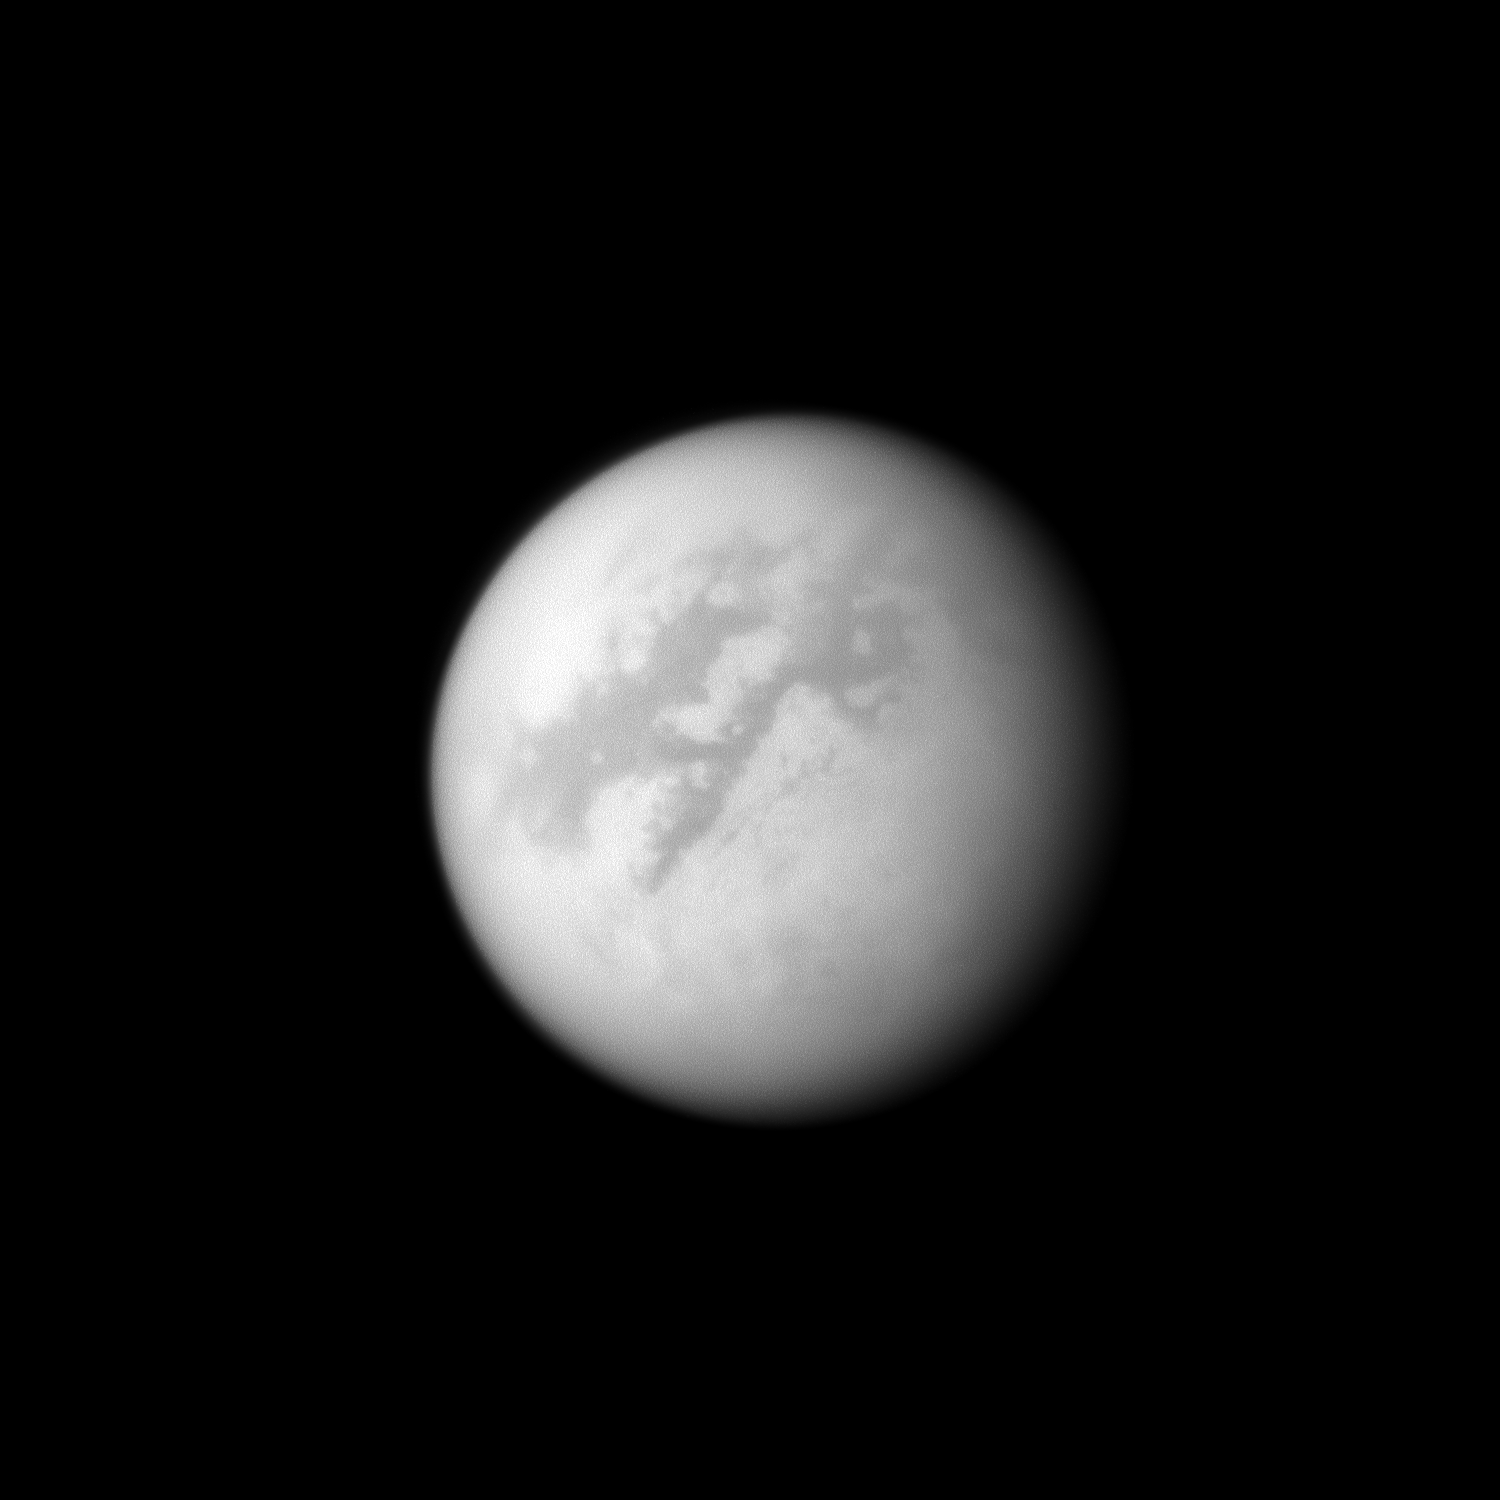

Enchanted Titan

The Cassini spacecraft looks toward Fensal and Aztlan, two dark areas near the equator of Titan.

Like other albedo features on Titan, these areas are named after enchanted places or paradises from legends and myths from the world’s cultures. Fensal, the name of the area on the left, is a magnificent mansion in Norse mythology. Aztlan, the name of the dark area on the right of the image, is an Aztec mythical land.

Lit terrain seen here is mostly on the leading hemisphere of Titan (5150 kilometers, or 3200 miles across). North on Titan is up and rotated 38 degrees to the left.

The image was taken with the Cassini spacecraft narrow-angle camera on May 25, 2009 using a spectral filter sensitive to wavelengths of near-infrared light centered at 938 nanometers. The view was acquired at a distance of approximately 1.3 million kilometers (808,000 miles) from Titan and at a Sun-Titan-spacecraft, or phase, angle of 25 degrees. Image scale is 8 kilometers (5 miles) per pixel.

The Cassini-Huygens mission is a cooperative project of NASA, the European Space Agency and the Italian Space Agency. The Jet Propulsion Laboratory, a division of the California Institute of Technology in Pasadena, manages the mission for NASA’s Science Mission Directorate, Washington, D.C. The Cassini orbiter and its two onboard cameras were designed, developed and assembled at JPL. The imaging operations center is based at the Space Science Institute in Boulder, Colo.

Credit: NASA/JPL/Space Science Institute